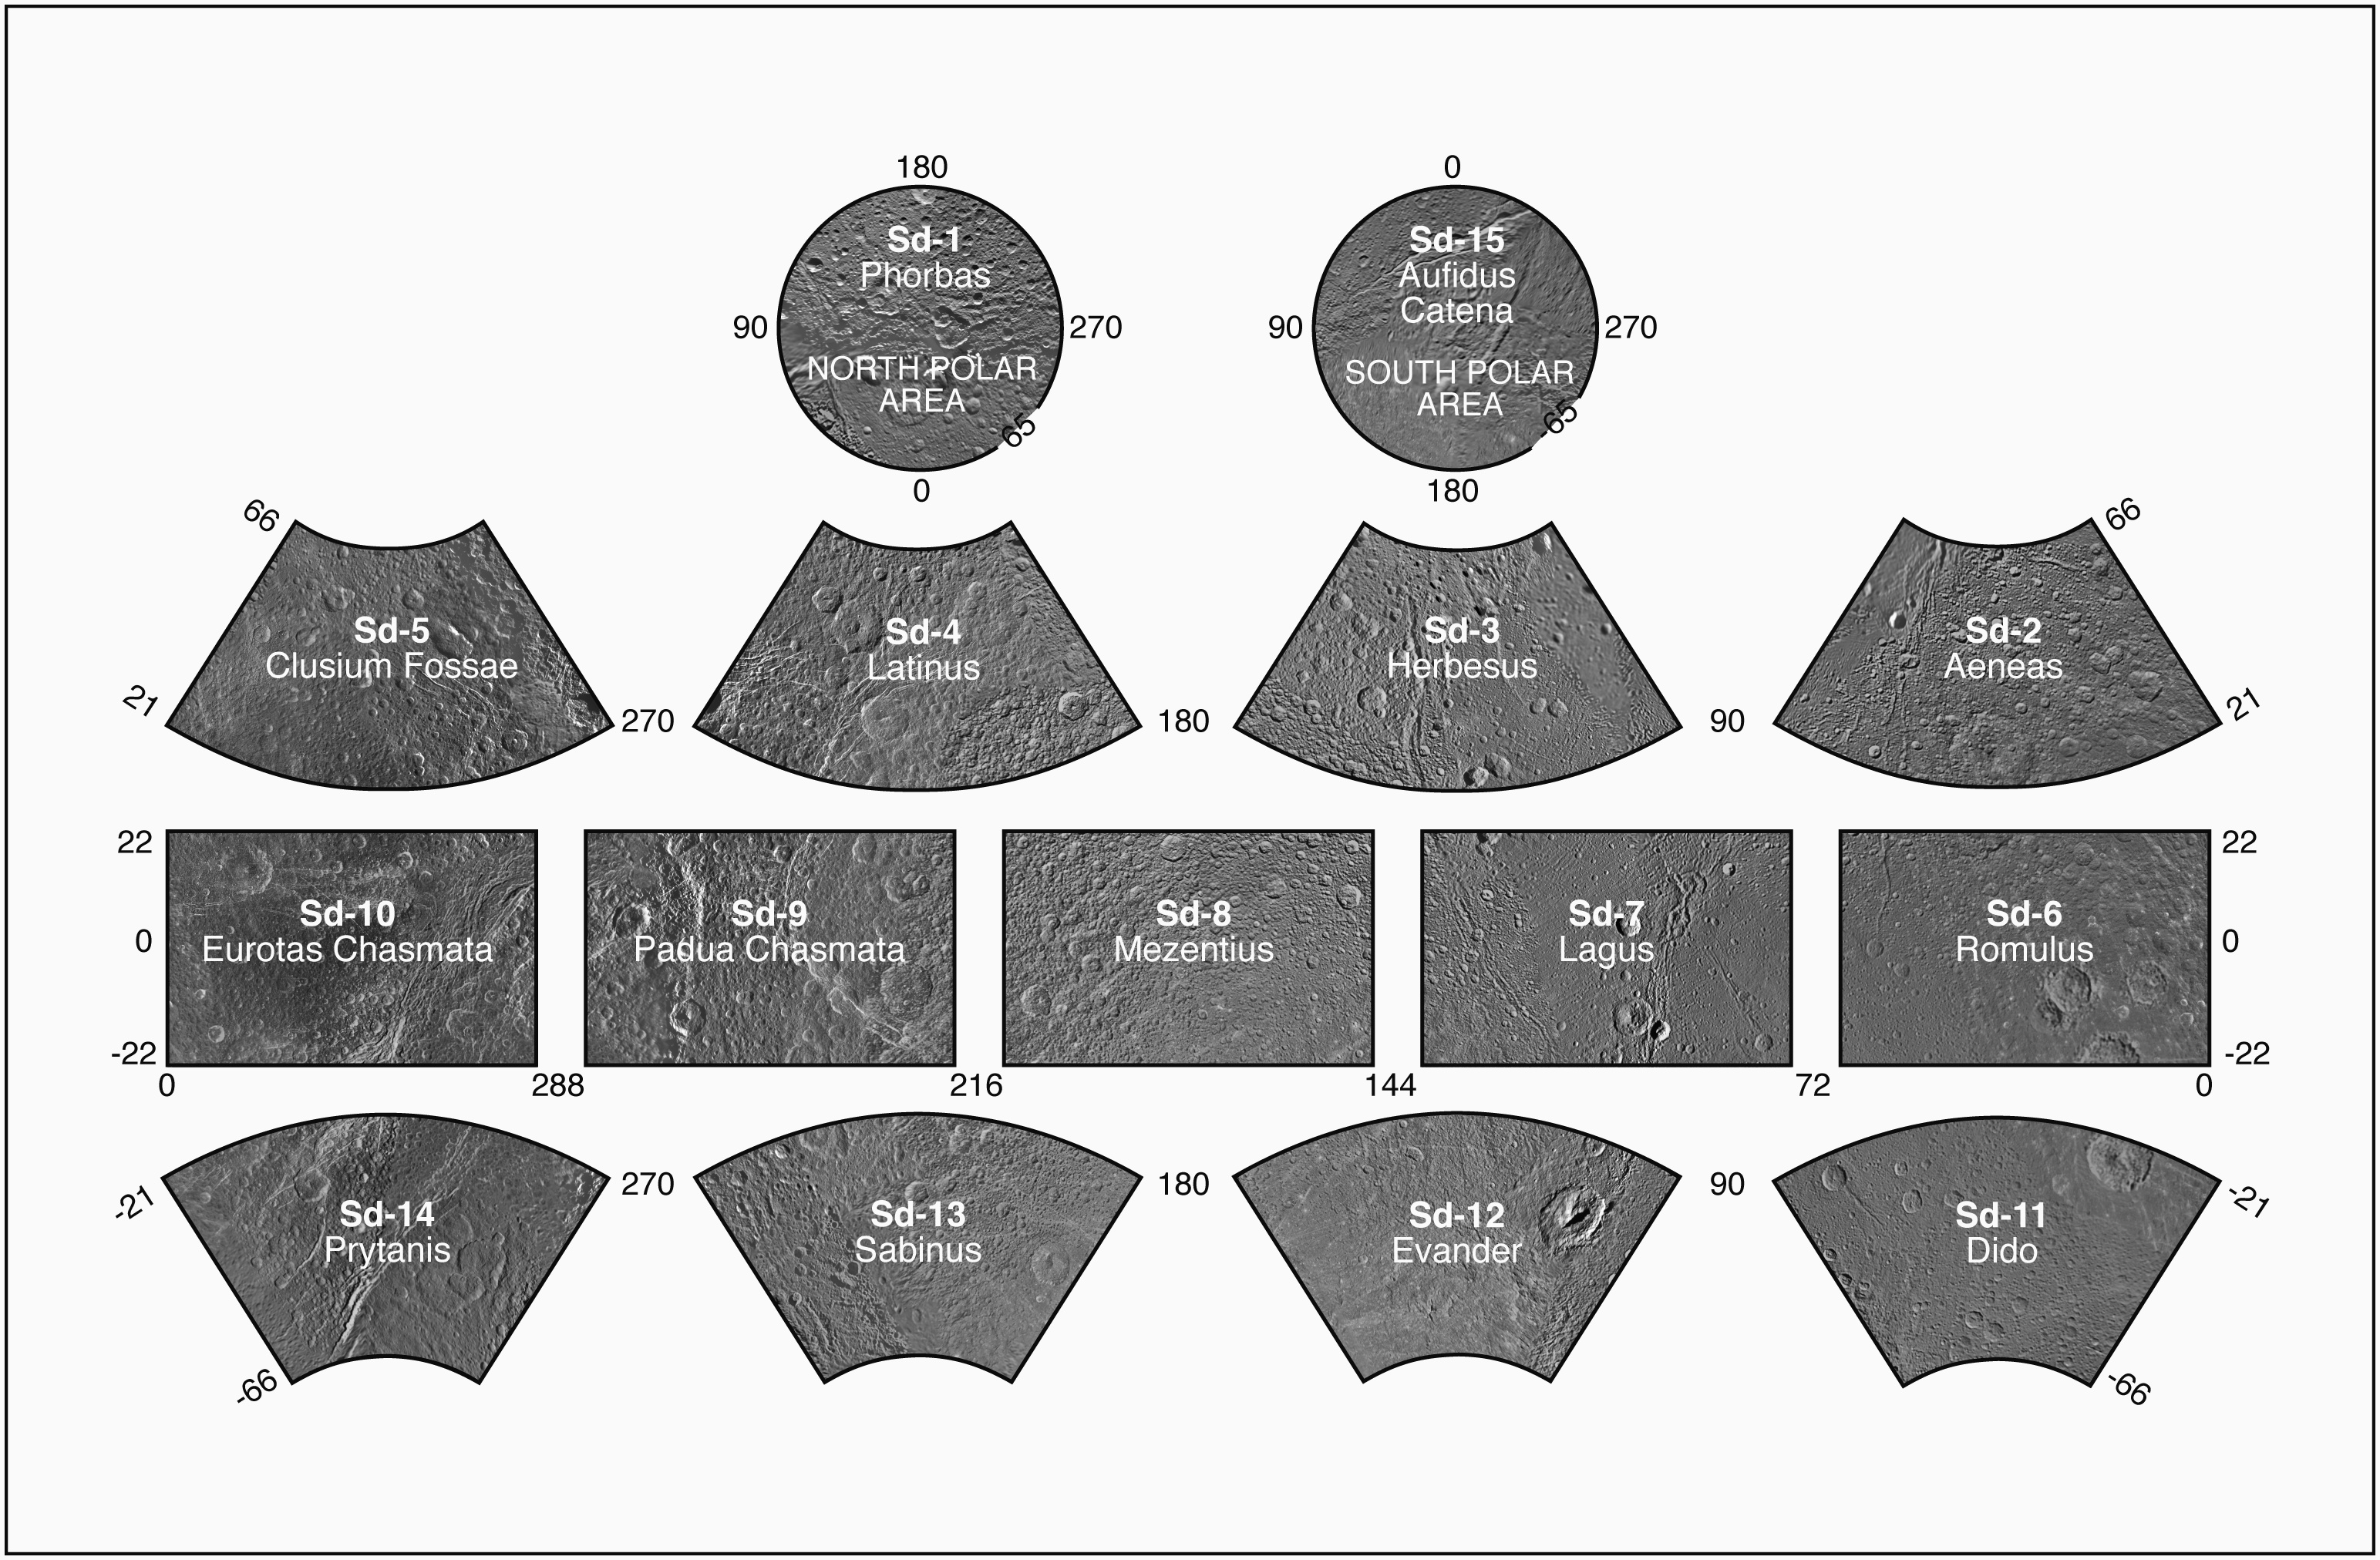

The Dione Atlas

Dione Atlas Index

Presented here is a complete set of cartographic map sheets from a high-resolution Dione atlas, a project of the Cassini Imaging Team. The map sheets form a 15-quadrangle series covering the entire surface of Dione at a nominal scale of 1:1,000,000. An index for the atlas is included here, along with an unlabeled version of each terrain section. The map data was acquired by the Cassini imaging experiment. The mean radius of Dione used for projection of the maps is 562.53 kilometers (349.54 miles). Names for features have been approved by the International Astronomical Union. This atlas is an update to the version released in August 2008 (see PIA08418).

Photomosaic Maps

Phorbas (Sd-1)
Unlabeled Dione Terrain Section
Aeneas Region (Sd-2)
Unlabeled Aeneas Terrain Section
Herbesus Region (Sd-3)
Unlabeled Herbesus Terrain Section
Latinus Region (Sd-4)
Unlabeled Latinus Terrain Section
Clusium Fossae Region (Sd-5)
Unlabeled Clusium Fossae Terrain Section
Romulus Region (Sd-6)
Unlabeled Romulus Terrain Section
Lagus Region (Sd-7)
Unlabeled Lagus Terrain Section
Mezentius Region (Sd-8)
Unlabeled Mezentius Terrain Section
Padua Chasmata Region (Sd-9)
Unlabeled Padua Chasmata Terrain Section
Eurotas Chasmata Region (Sd-10)
Unlabeled Eurotas Chasmata Terrain Section
Dido Region (Sd-11)
Unlabeled Dido Terrain Section
Evander Region (Sd-12)
Unlabeled Evander Terrain Section
Sabinus Region (Sd-13)
Unlabeled Sabinus Terrain Section
Prytanis Region (Sd-14)
Unlabeled Prytanis Terrain Section
Aufidus Catena Region (Sd-15)
Unlabeled Aufidus Catena Terrain Section
The Cassini-Huygens mission is a cooperative project of NASA, the European Space Agency and the Italian Space Agency. The Jet Propulsion Laboratory, a division of the California Institute of Technology in Pasadena, manages the mission for NASA’s Science Mission Directorate, Washington, D.C. The Cassini orbiter and its two onboard cameras were designed, developed and assembled at JPL. The imaging operations center is based at the Space Science Institute in Boulder, Colo.

Credit: NASA/JPL/Space Science Institute